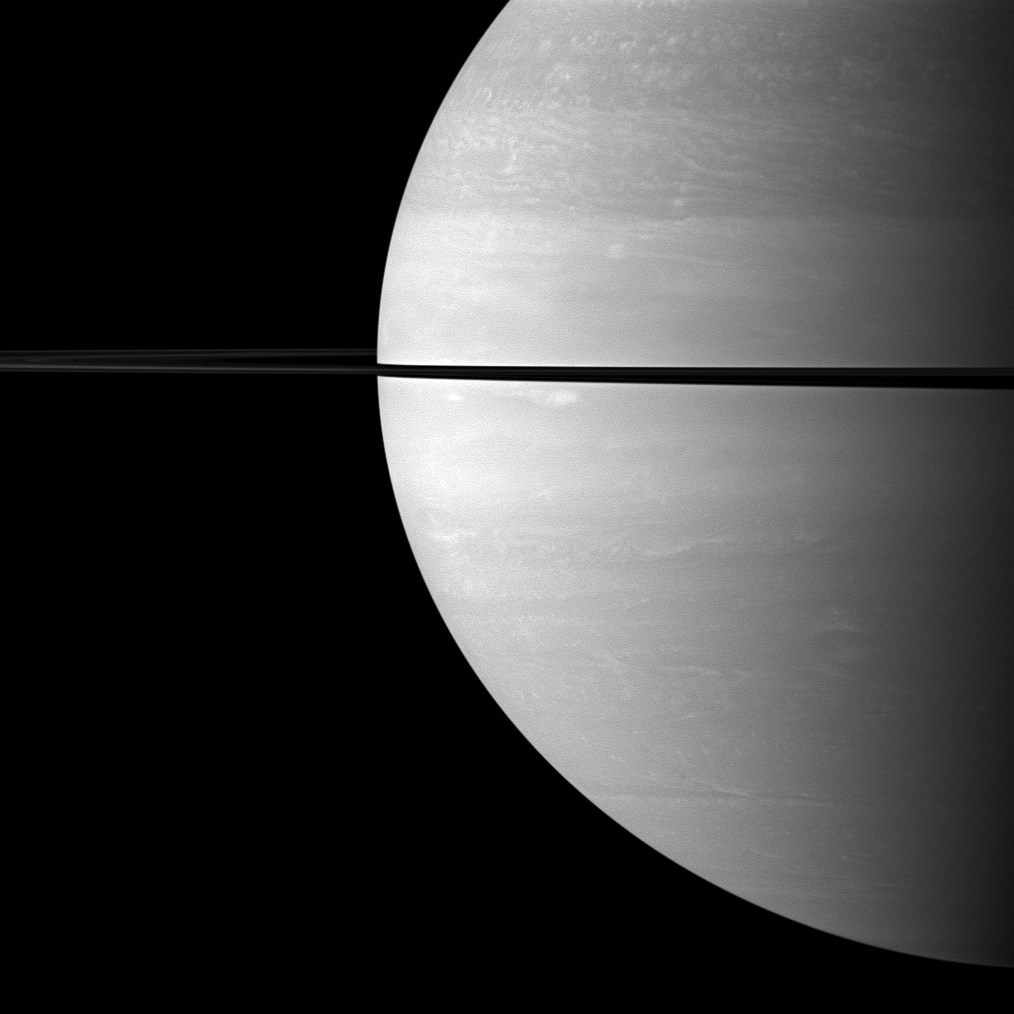

Narrow Shadow

From just above the plane of Saturn’s rings, the Cassini spacecraft snapped this shot of Saturn two months after Saturn’s August 2009 equinox, showing the shadow of its rings as a narrow band on the planet.

Cassini is looking toward the sunlit side of the rings from about 1 degree above the ringplane.

The novel illumination geometry that accompanies equinox lowers the sun’s angle to the ringplane, significantly darkens the rings, and causes out-of-plane structures to look anomalously bright and cast shadows across the rings. These scenes are possible only during the few months before and after Saturn’s equinox, which occurs only once in about 15 Earth years. Before and after equinox, Cassini’s cameras have spotted not only the predictable shadows of some of Saturn’s moons (see PIA11657), but also the shadows of newly revealed vertical structures in the rings themselves (see PIA11665).

The image was taken with the Cassini spacecraft wide-angle camera on Oct. 16, 2009 using a spectral filter sensitive to wavelengths of near-infrared light centered at 752 nanometers. The view was obtained at a distance of approximately 1.5 million kilometers (932,000 miles) from Saturn and at a Sun-Saturn-spacecraft, or phase, angle of 83 degrees. Image scale is 86 kilometers (53 miles) per pixel.

The Cassini-Huygens mission is a cooperative project of NASA, the European Space Agency and the Italian Space Agency. The Jet Propulsion Laboratory, a division of the California Institute of Technology in Pasadena, manages the mission for NASA’s Science Mission Directorate, Washington, D.C. The Cassini orbiter and its two onboard cameras were designed, developed and assembled at JPL. The imaging operations center is based at the Space Science Institute in Boulder, Colo.

Credit: NASA/JPL/Space Science Institute